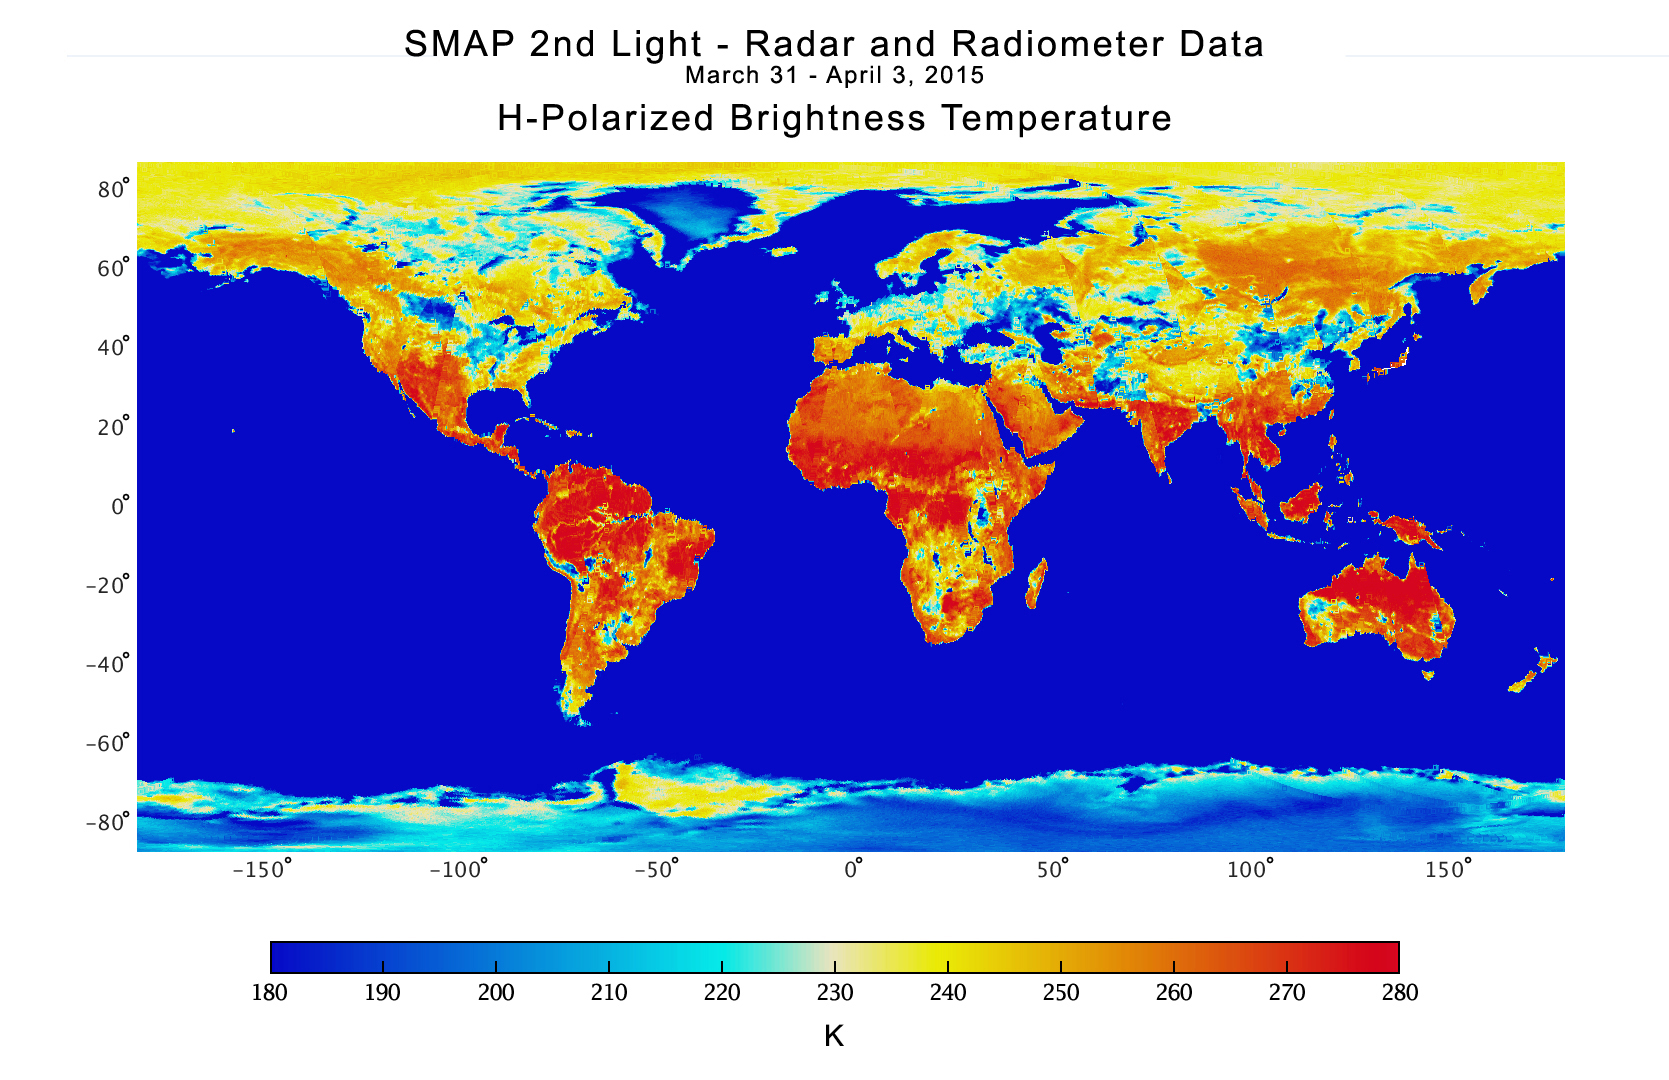

NASA Soil Moisture Mission Produces First Global Radiometer Map

With its antenna now spinning at full speed, NASA’s new Soil Moisture Active Passive (SMAP) observatory has successfully re-tested its science instruments and generated its first global maps, a key step to beginning routine science operations next month.

SMAP launched Jan. 31 on a minimum three-year mission to map global soil moisture and detect whether soils are frozen or thawed. The mission will help scientists understand the links in Earth’s water, energy and carbon cycles; help reduce uncertainties in predicting weather and climate; and enhance our ability to monitor and predict natural hazards such as floods and droughts.

In late March, mission controllers at NASA’s Jet Propulsion Laboratory in Pasadena, California, successfully spun SMAP’s 20-foot-wide (6-meter) antenna up to its full speed of 14.6 revolutions per minute in a two-step process. SMAP’s spinning antenna makes cone-shaped scans across Earth’s surface, measuring a 620-mile-wide (1,000-kilometer) swath of the ground as it flies above Earth from pole to pole at an altitude of 426 miles (685 kilometers). The wide swath width and polar orbit allow SMAP to map the entire globe with high-resolution radar data every two to three days.

With its spin-up activities complete, the observatory’s radar and radiometer instruments were powered on from March 31 to April 3 in a test designed to verify the pointing accuracy of the antenna and the overall performance of the radar and radiometer instruments. The radar data acquired from the test have been processed to generate instrument data products with a spatial resolution of about 19 miles (30 kilometers).

SMAP’s radiometer detects differences in microwave pulses transmitted to the ground by the instrument that are caused by water in soil. It measures Earth’s natural microwave emissions at the frequency of 1.4 gigahertz. Around the globe, the most striking difference in these natural emissions is between water and land surfaces. A desert emits microwaves at about three times the rate a lake does. Because the difference is so large, even a small amount of moisture in soil causes a change that a radiometer can measure accurately.

The radiometer data from the instrument test have been processed to map microwave emissions from Earth’s surface, expressed as brightness temperatures in Kelvin and at a horizontal spatial resolution of about 25 miles (40 kilometers). The Amazon and Congo rainforests produced strong emissions, depicted in red shades, due to their large volumes of biomass. Brightness temperatures in the Sahara Desert reach about 300 Kelvin due to its low moisture content. The impact of soil moisture is evident over a large region south of the Great Lakes, where an increase in soil moisture due to precipitation in March resulted in relatively cool brightness temperatures of about 200 Kelvin. Similar impacts of rain on soil moistures and brightness temperatures are seen in Namibia and Botswana, Africa, where there was significant rainfall in late March.

The radiometer brightness temperatures of Earth’s ocean are mostly below 160 Kelvin, reflected by its blue shades. However, with the application of a different color scale to highlight the subtle variations over the ocean, the effects of winds on the ocean are also apparent. The brightness temperatures of Greenland and Antarctica are low (approximately 200 Kelvin) due to their low physical temperatures and high emissivity (the efficiency of these polar regions at emitting thermal energy). The brightness temperatures of sea ice fall in the middle range because its salt content is less than the salty water in the ocean, but high enough to distinguish it from land surfaces.

The SMAP mission is required to produce high-resolution maps of global soil moisture and detect whether soils are frozen or thawed. SMAP’s radar has two data acquisition functions: one for synthetic aperture radar (SAR) processing to produce radar measurements at a spatial resolution of 0.6 to 1.9 miles (1 to 3 kilometers), and another for low-resolution processing to produce radar measurements at a spatial resolution of 19 miles (30 kilometers). The SAR function will be used over land surfaces and coastal oceans during routine science operations, while low-resolution processing will be exercised over land as well as over global ocean areas. Since the SAR function was only turned on for limited durations during the March 31 – April 3 test, mission scientists did not obtain enough SAR data to produce global high-resolution maps. Beginning April 13, SMAP will start conducting regular SAR observations that will enable high-resolution global mapping of land surfaces about every two to three days.

Scientists will combine measurements from SMAP’s radar and radiometer sensors to capitalize on the strengths of each and work around their weaknesses. The radar alone can produce a soil moisture measurement with a spatial resolution of about 1.9 miles (3 kilometers), but the measurement itself is less accurate than the one made by the radiometer. The radiometer alone achieves a highly accurate observation of soil moisture but with a much poorer spatial resolution of about 25 miles (40 kilometers). By combining these separate measurements through advanced data processing, SMAP will provide the user community with a combined soil moisture measurement that has high accuracy and a resolution of 5.6 miles (9 kilometers). The advanced processing required to combine these active and passive measurements is now being functionally checked out, and is the last step in SMAP’s postlaunch checkout process. SMAP will offer the individual radar and radiometer data, among other data products.

SMAP is managed for NASA’s Science Mission Directorate in Washington by JPL with participation by NASA’s Goddard Space Flight Center, Greenbelt, Maryland. JPL is responsible for project management, system engineering, instrument management, the radar instrument, mission operations and the ground data system. Goddard is responsible for the radiometer instrument. Both centers collaborate on the science data processing and delivery of science data products to the Alaska Satellite Facility and the National Snow and Ice Data Center for public distribution and archiving. NASA’s Launch Services Program at NASA’s Kennedy Space Center in Florida is responsible for launch management. JPL is managed for NASA by the California Institute of Technology in Pasadena.

Credit: NASA/JPL-Caltech/GFSC